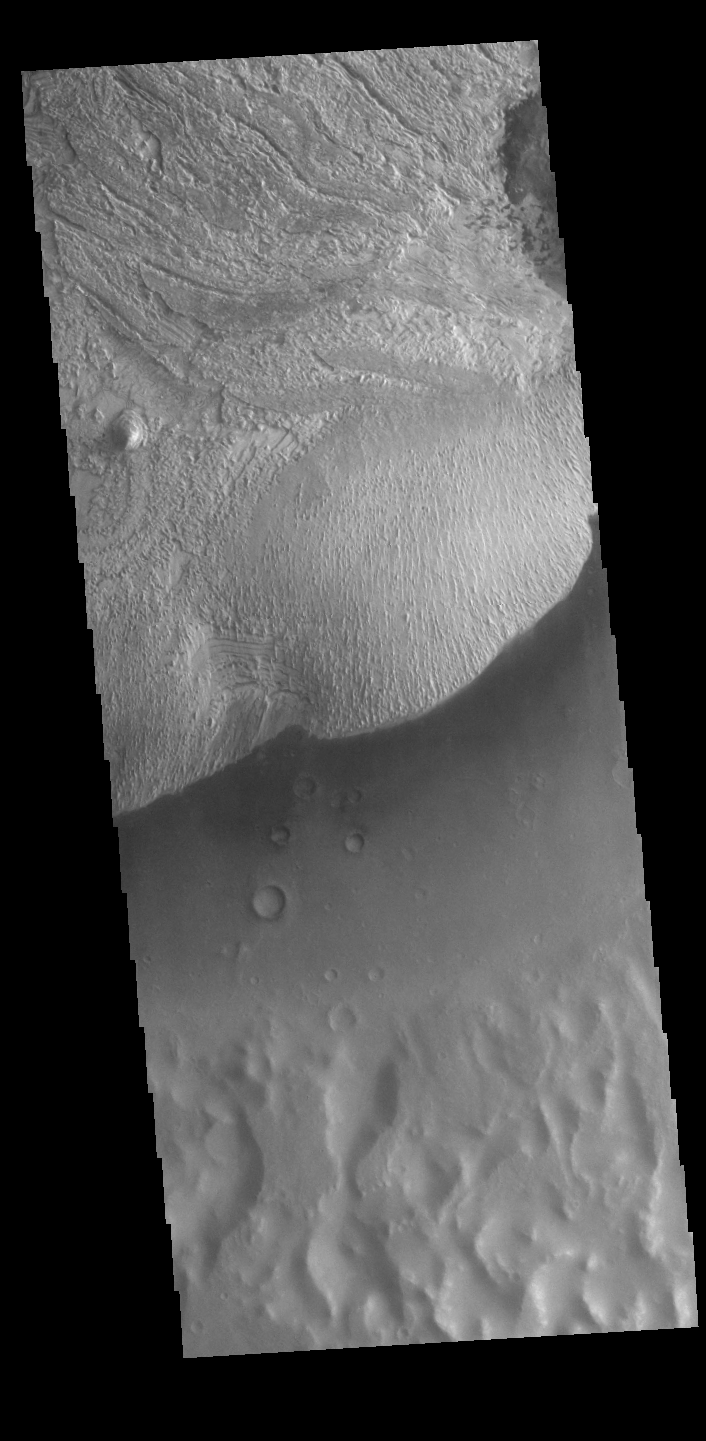

Becquerel Crater

Today’s VIS image shows part of the floor of Becquerel Crater, including a large layered deposit. Becquerel Crater is located in Arabia Terra and is 165km (102 miles) in diameter. There is also a Becquerel Crater on the moon – both named for A.H. Becquerel. Becquerel was a French physicist who, with the Curies, received the Noble Prize in physics in 1903, and was the first person to discover evidence of radioactivity.

Credit: NASA/JPL-Caltech/ASU